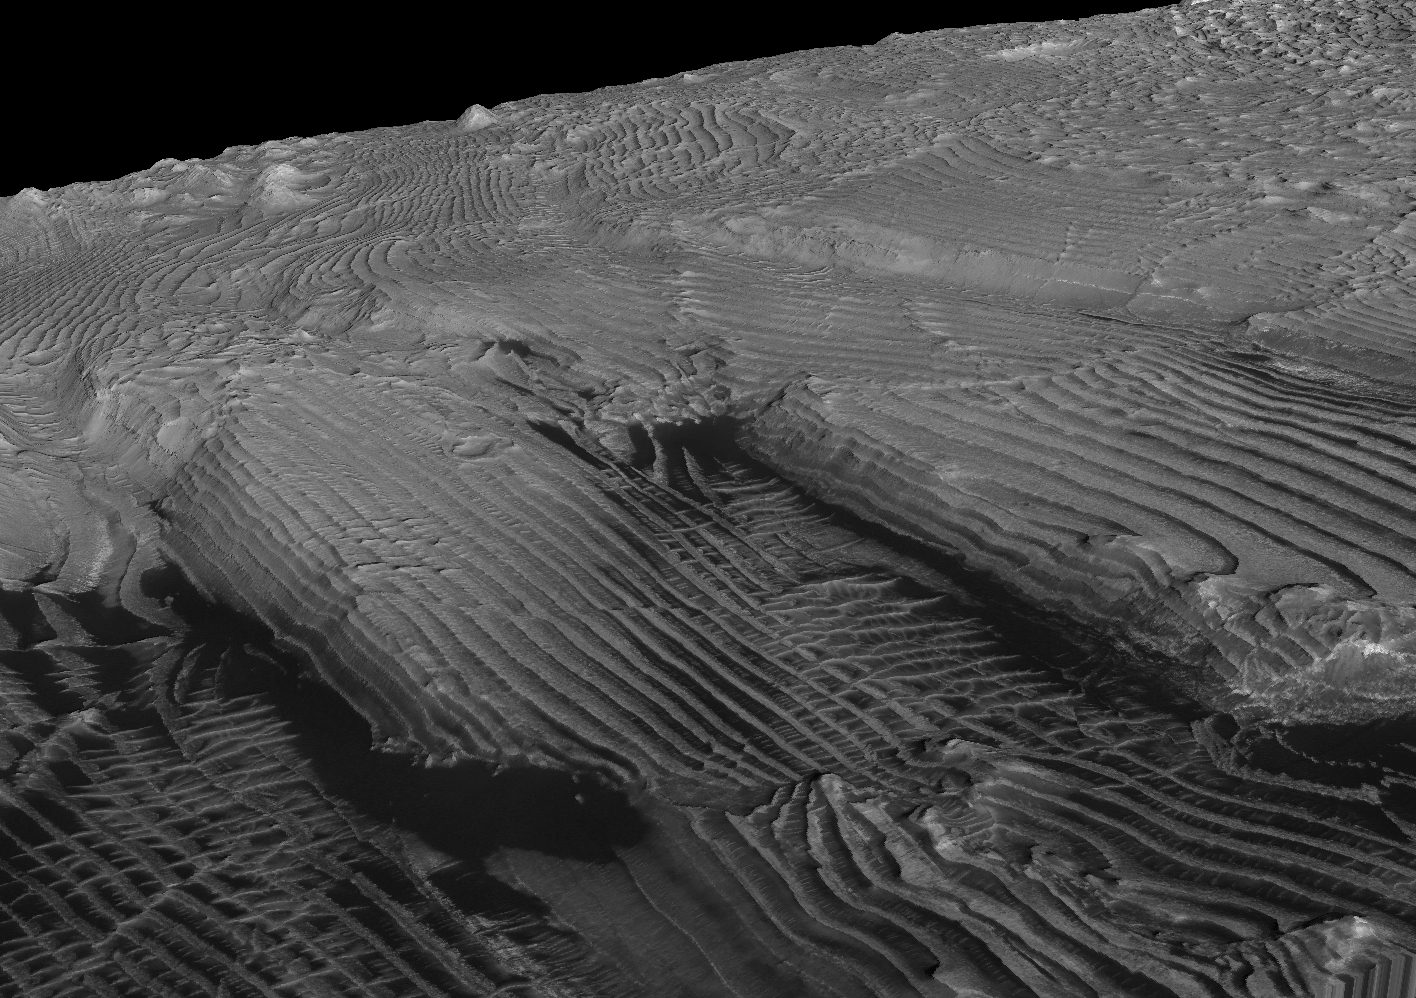

Periodic Layering in Martian Sedimentary Rocks, Oblique View

This oblique view of periodic layering in Martian sedimentary layers was derived from three-dimensional modeling based on a stereo pair of images taken by the High Resolution Imaging Science Experiment (HiRISE) camera on NASA’s Mars Reconnaissance Orbiter. The vertical dimension is exaggerated by a factor of two.

It shows the regularity in repetition of layers with approximately the same thickness. Individual layers in the area average about 10 meters (33 feet) in thickness.

The location of the imaged area is at 8 degrees north latitude, 353 degrees east longitude, inside an unnamed crater within the Arabia Terra region.

Some of the same layers visible in the right-side half of this view are the layers that can be seen in the center of a sample view from the original HiRISE image of this area (see PIA11441).

NASA’s Jet Propulsion Laboratory, a division of the California Institute of Technology in Pasadena, manages the Mars Reconnaissance Orbiter for NASA’s Science Mission Directorate, Washington. Lockheed Martin Space Systems, Denver, is the prime contractor for the project and built the spacecraft. The High Resolution Imaging Science Experiment is operated by the University of Arizona, Tucson, and the instrument was built by Ball Aerospace & Technologies Corp., Boulder, Colo.

Credit: NASA/JPL-Caltech/University of Arizona